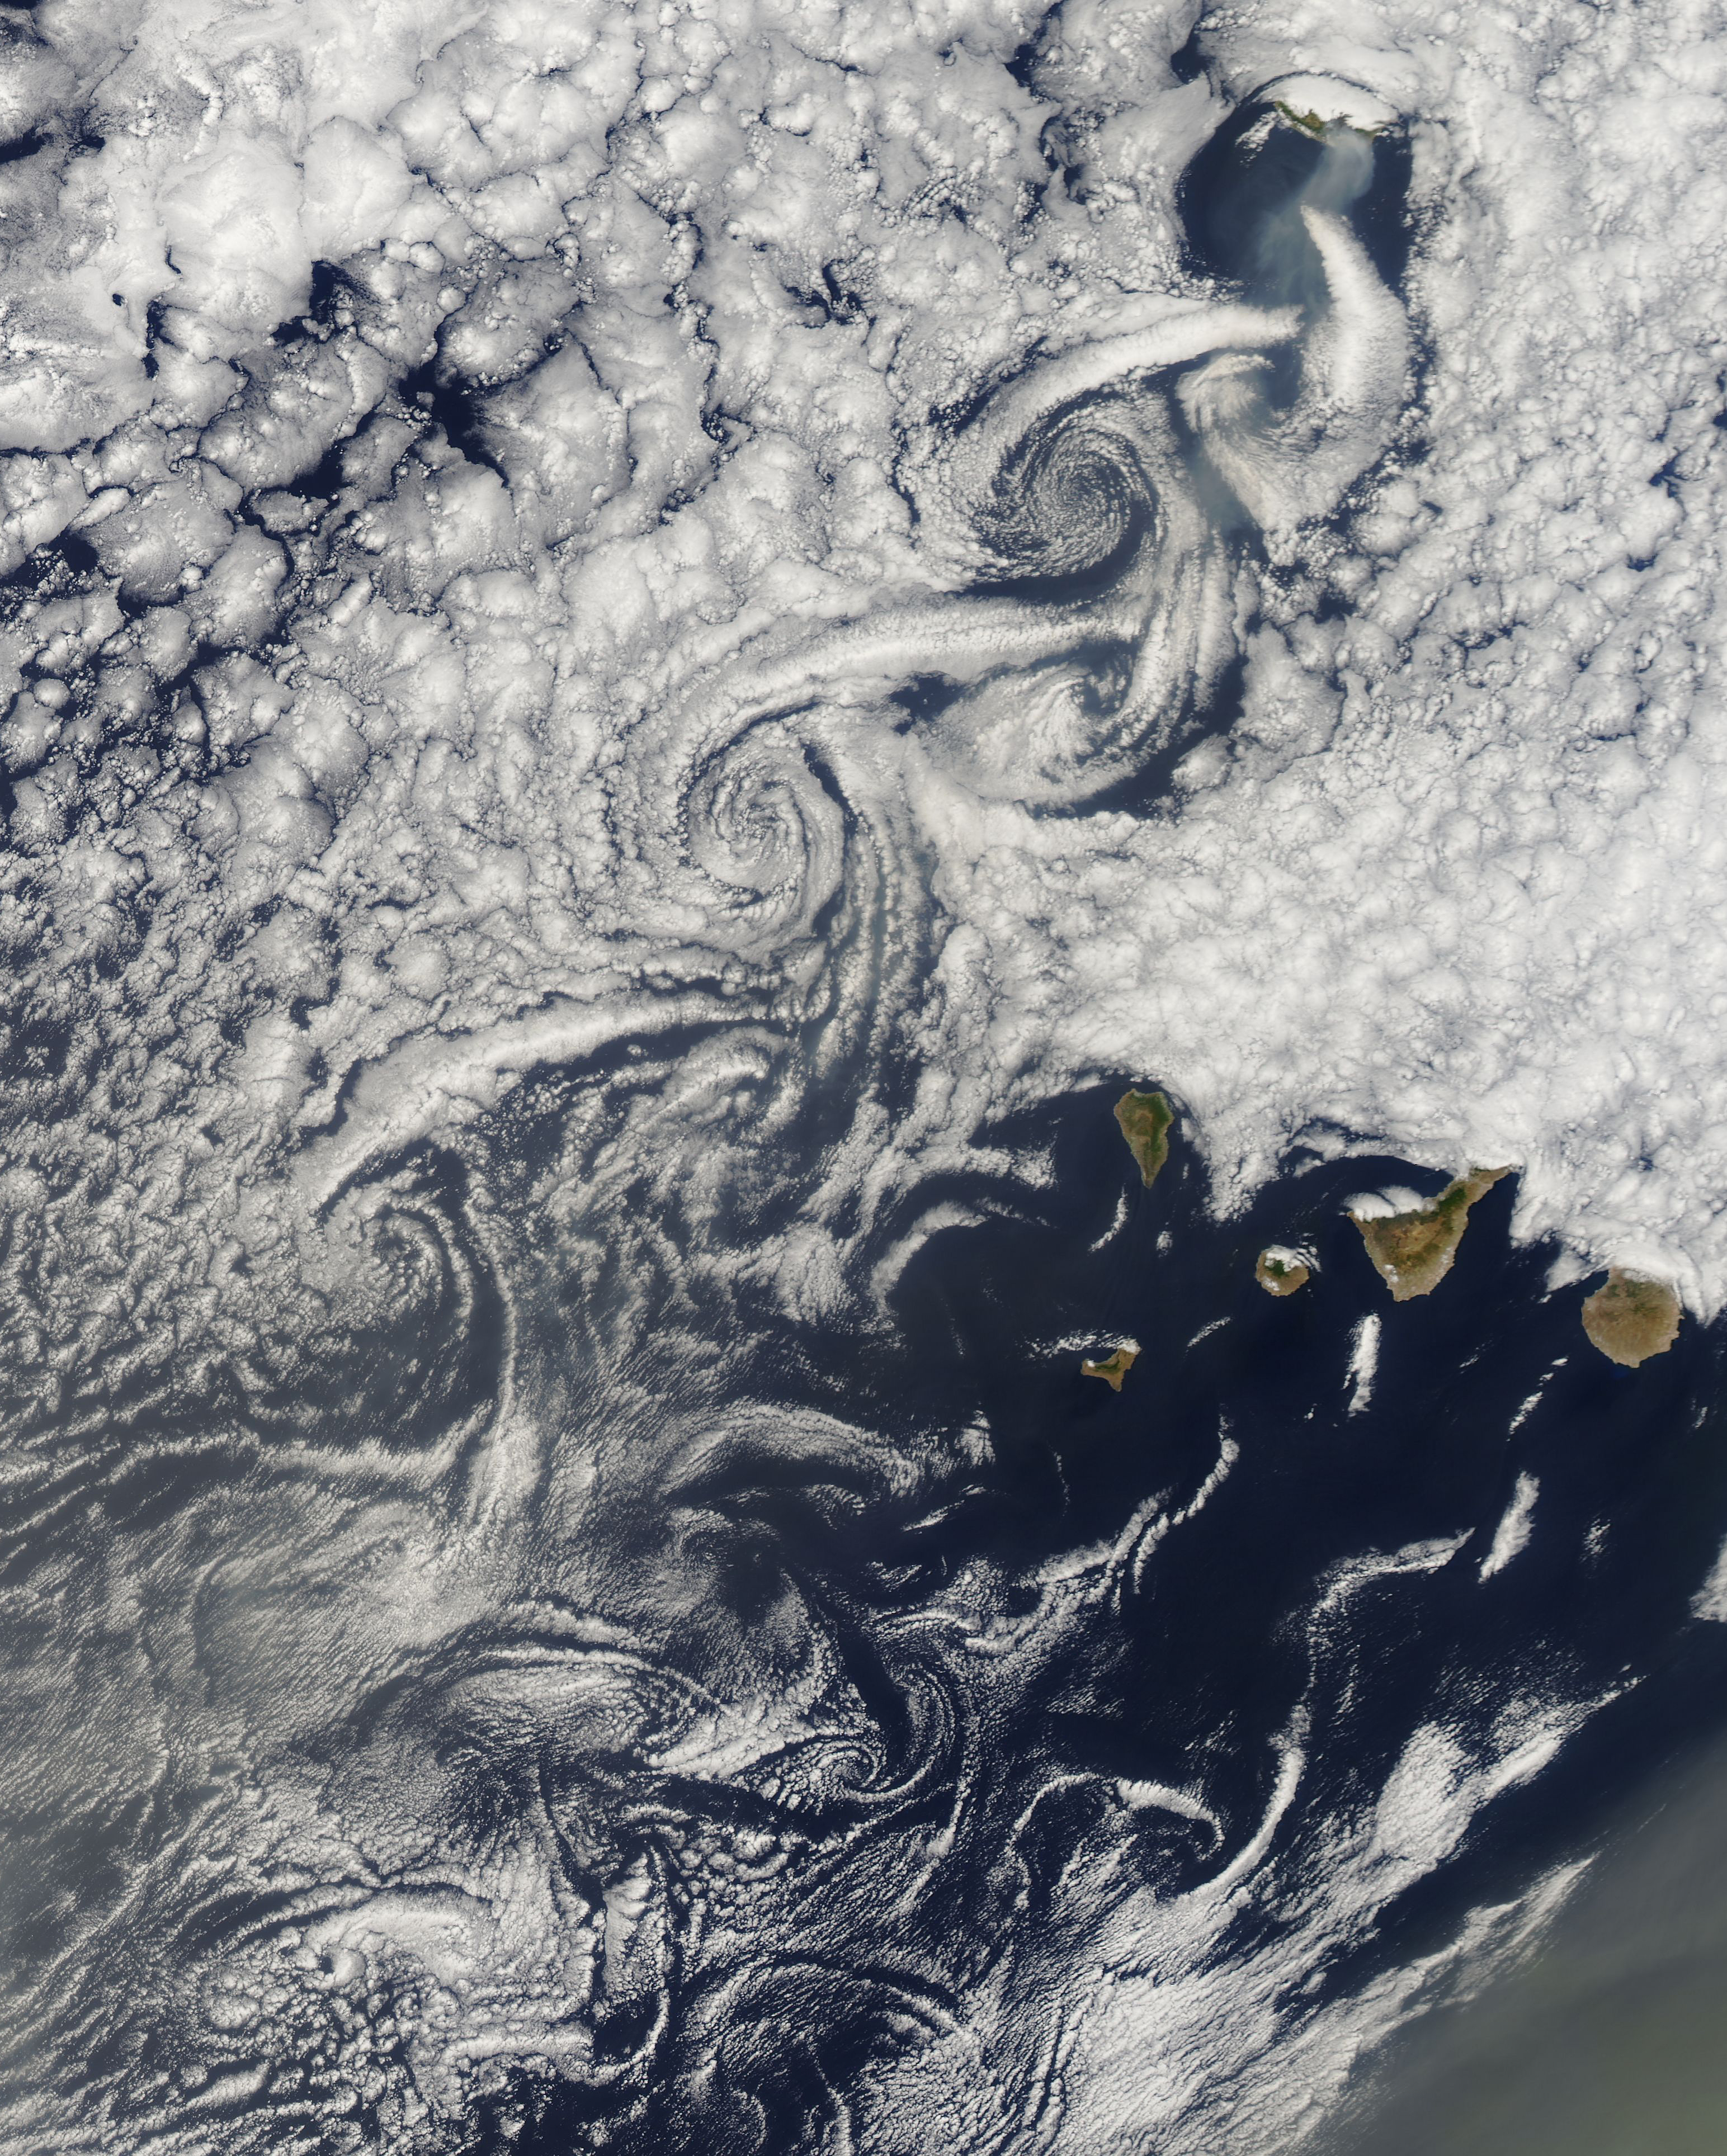

Cloud vortices off Madeira and Canary Islands

NASA image acquired August 14, 2010 at 14:55 UTC Cloud vortices off Madeira and Canary Islands Satellite: Aqua to see more images from MODIS

Credit: NASA/GSFC/Jeff Schmaltz/MODIS Land Rapid Response Team Click here